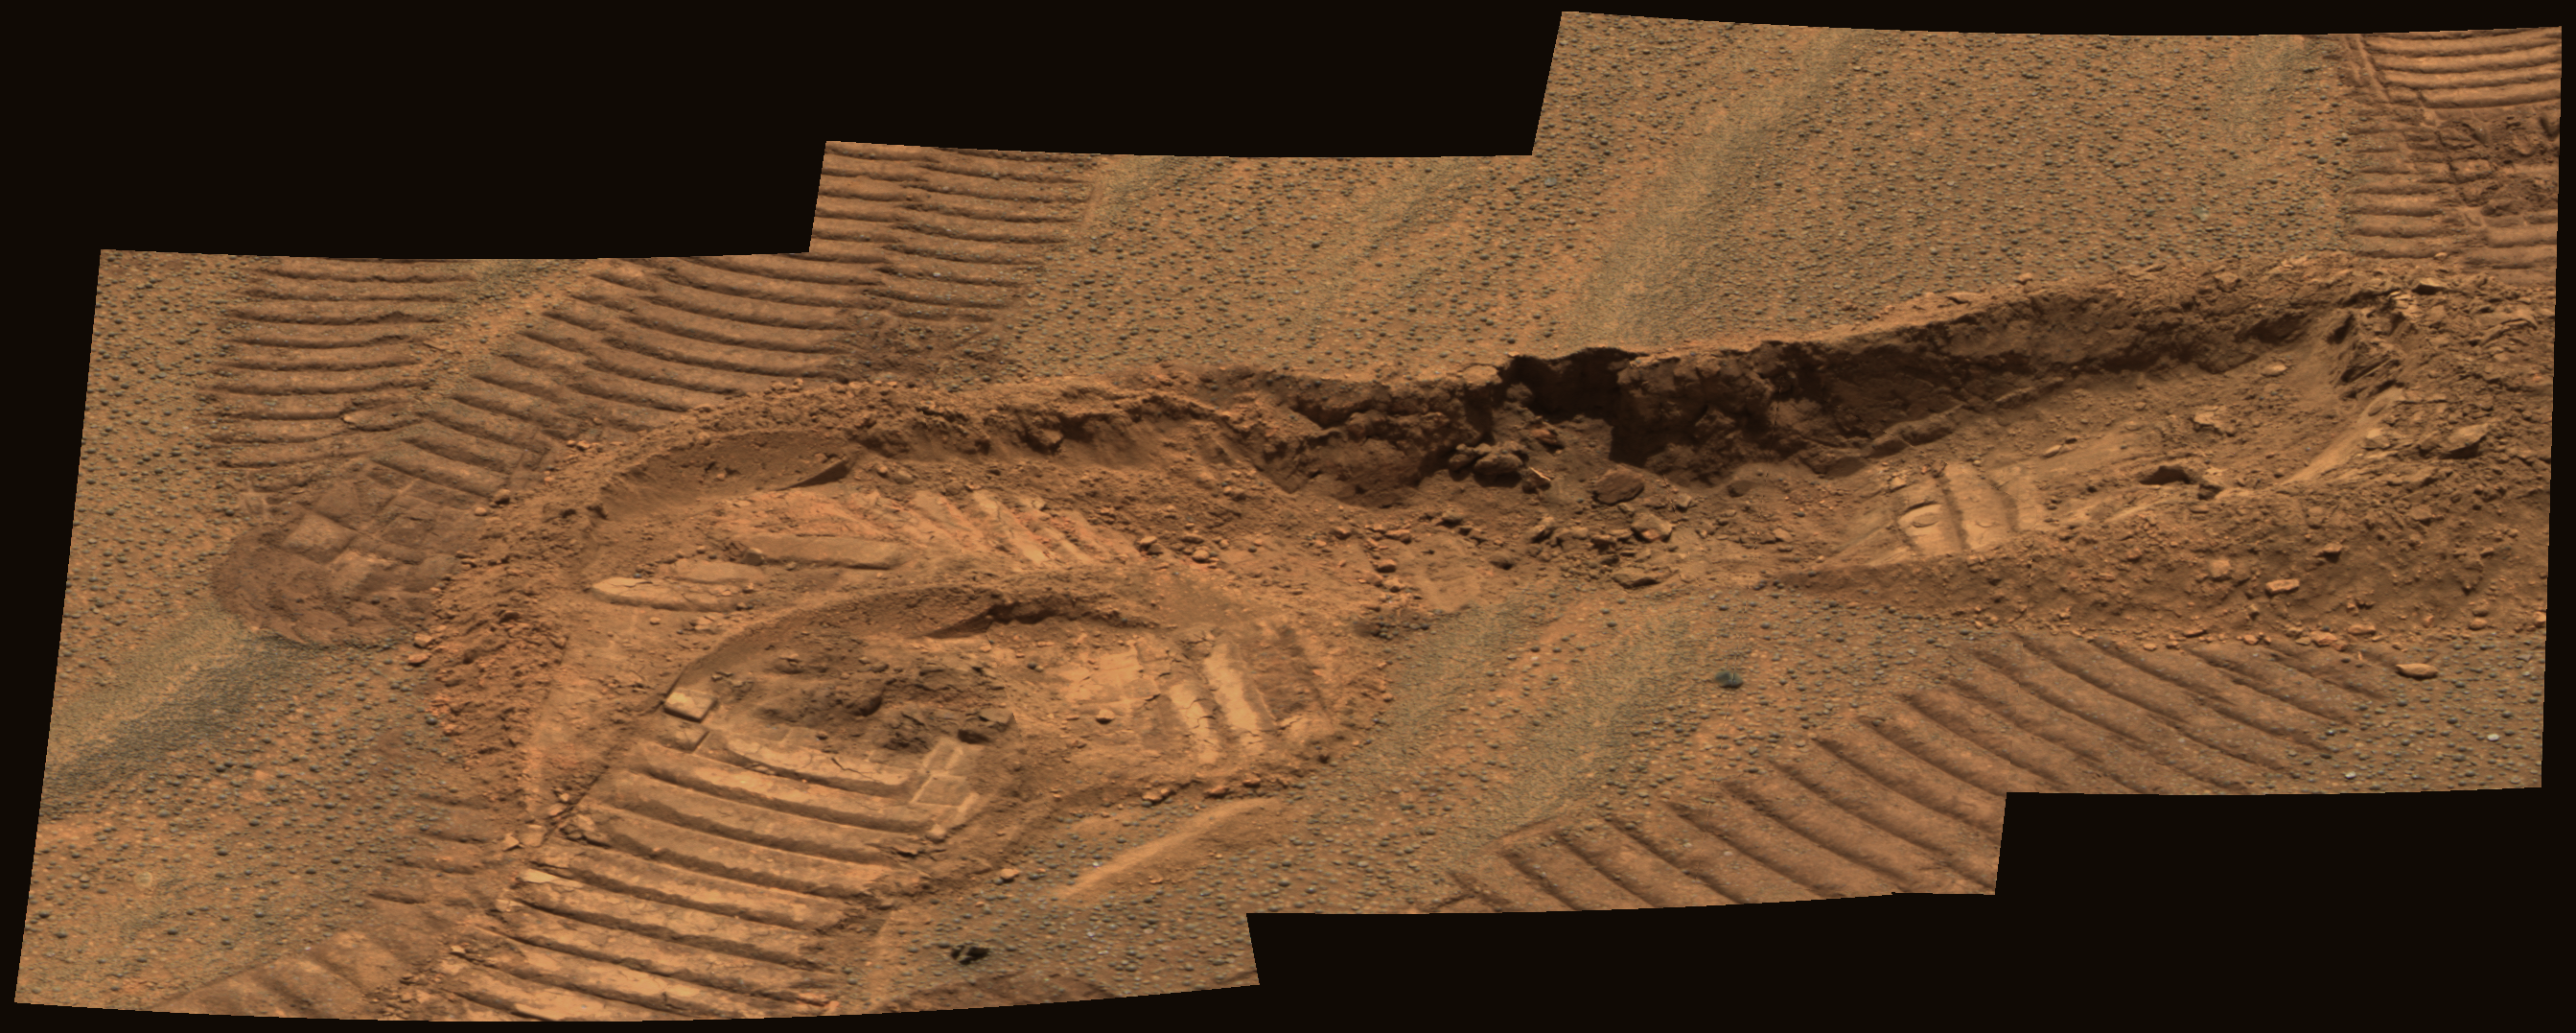

Trench Reveals Two Faces of Soils

This approximate true-color image mosaic from the panoramic camera on the Mars Exploration Rover Opportunity shows a trench dug by the rover in the vicinity of the “Anatolia” region. Two imprints from the rover’s Moessbauer spectrometer instrument were left in the exposed soils. Detailed comparisons between soils exposed at the surface and those found at depth reveal that surface soils have higher levels of hematite while subsurface soils show fine particles derived from basalt. The trench is approximately 11 centimeters deep. This image was taken on sol 81 with the panoramic camera’s 430-, 530- and 750-nanometer filters.

Credit: NASA/JPL/Cornell